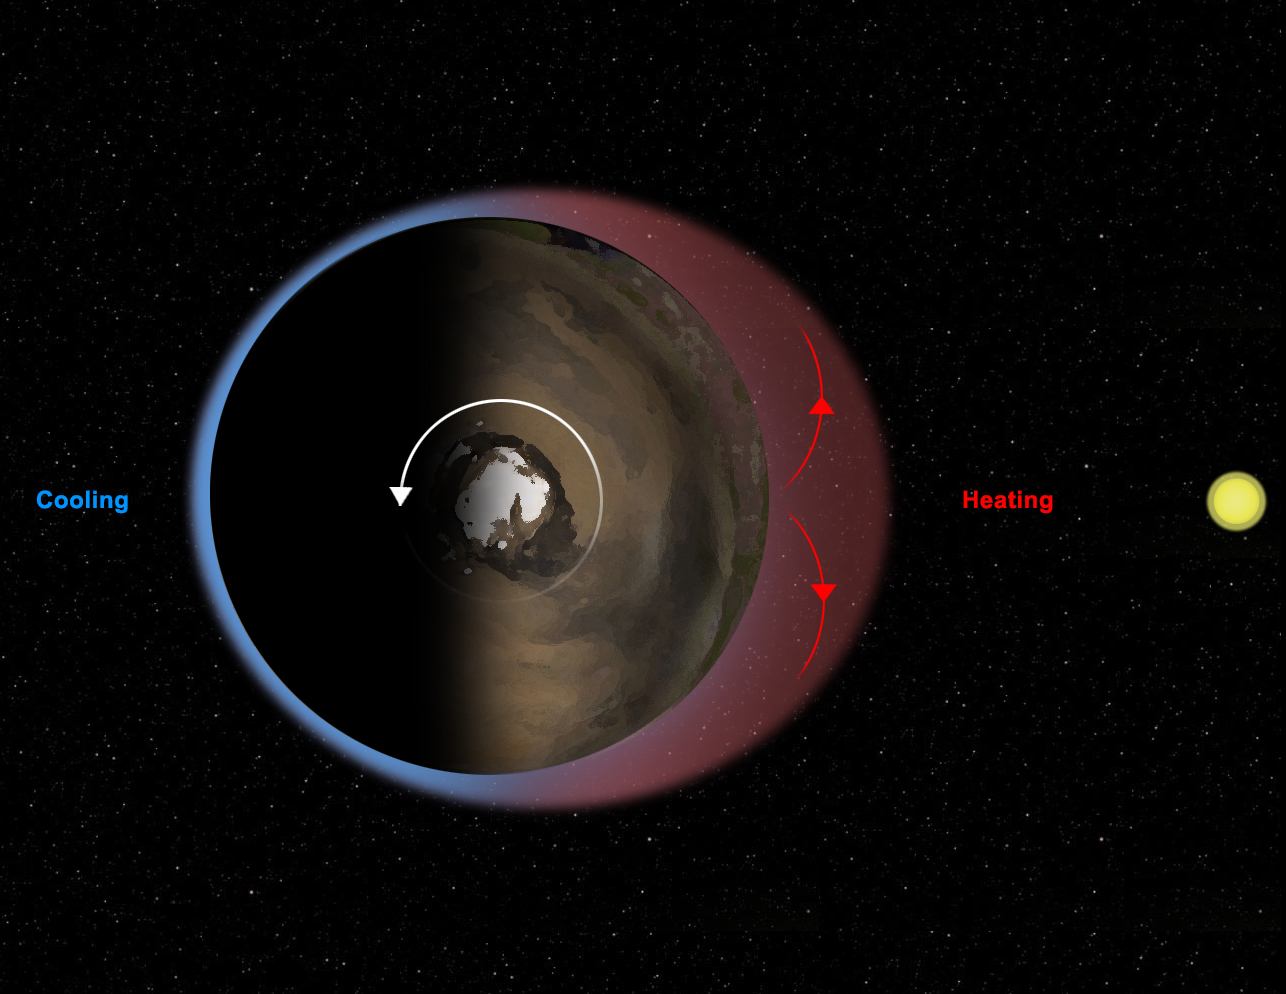

Thermal Tides at Mars

This diagram illustrates Mars’ “thermal tides,” a weather phenomenon responsible for large, daily variations in pressure at the Martian surface. Sunlight heats the surface and atmosphere on the day side of the planet, causing air to expand upwards. At higher levels in the atmosphere, this bulge of air then expands outward, to the sides, in order to equalize the pressure around it, as shown by the red arrows. Air flows out of the bulge, lowering the pressure of air felt at the surface below the bulge. The result is a deeper atmosphere, but one that is less dense and has a lower pressure at the surface, than that on the night side of the planet. As Mars rotates beneath the sun, this bulge moves across the planet each day, from east to west. A fixed observer, such as NASA’s Curiosity rover, measures a decrease in pressure during the day, followed by an increase in pressure at night. The precise timing of the increase and decrease are affected by the time it takes the atmosphere to respond to the sunlight, as well as a number of other factors including the shape of the planet’s surface and the amount of dust in the atmosphere.

NASA’s Jet Propulsion Laboratory, a division of the California Institute of Technology, Pasadena, manages the Mars Science Laboratory Project for NASA’s Science Mission Directorate, Washington. JPL designed and built the rover.

Credit: NASA/JPL-Caltech/Ashima Research/SWRI